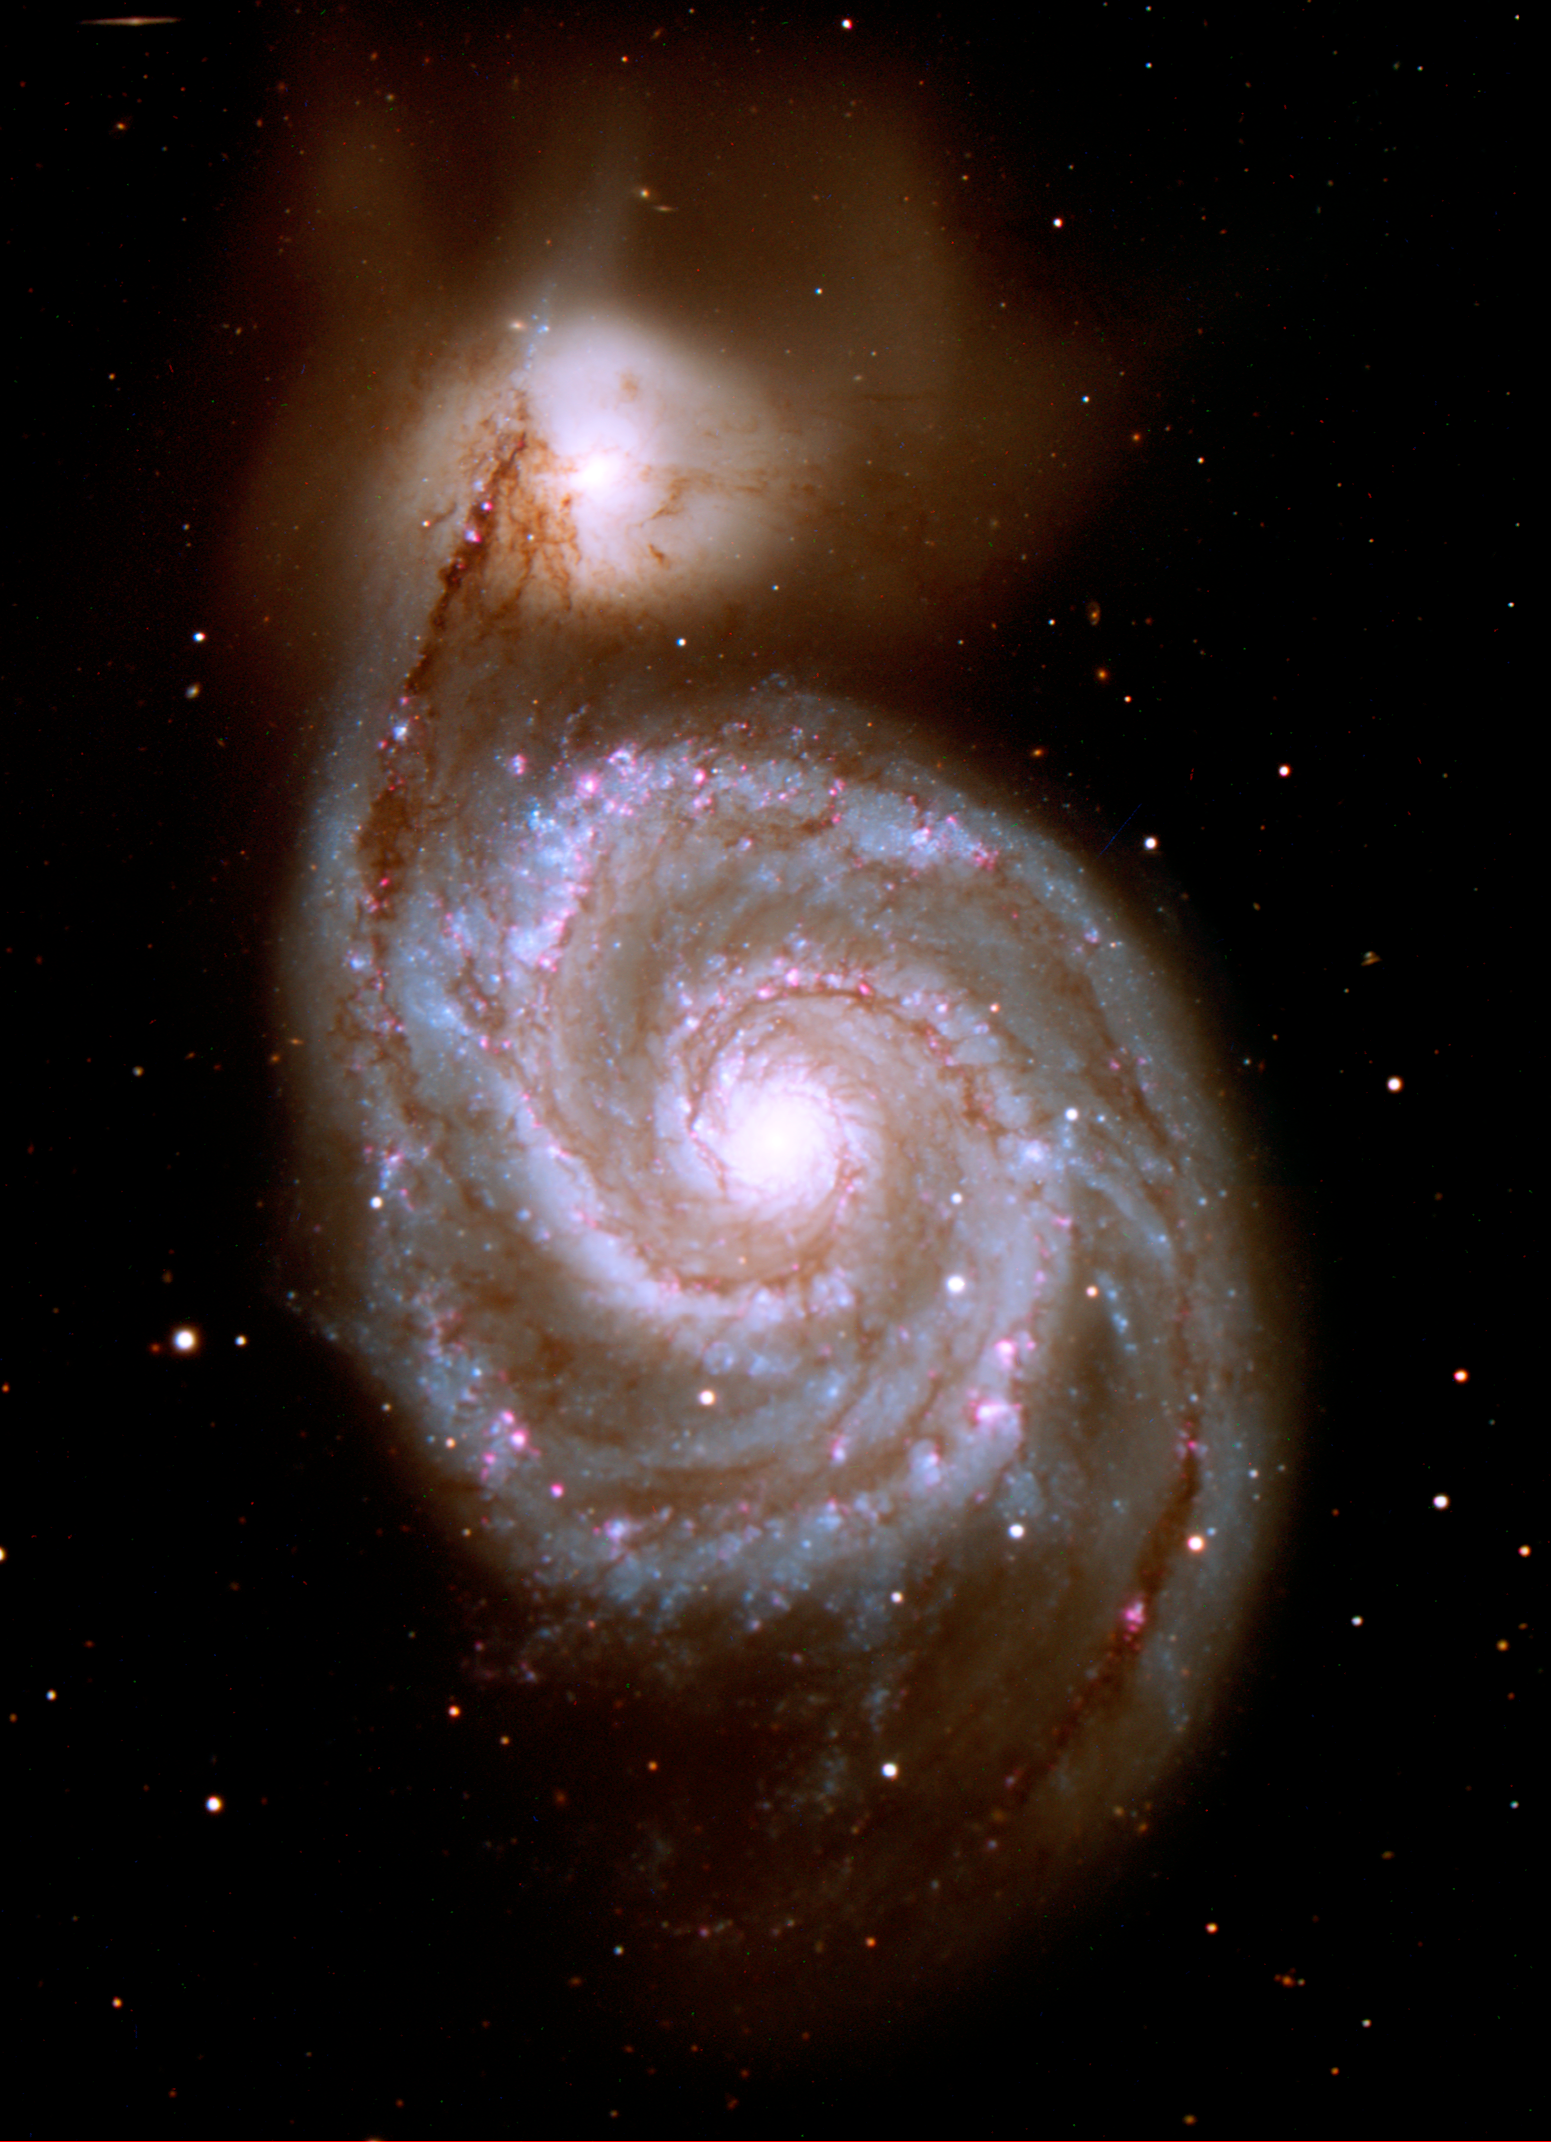

Visible Light View of the Spiral Galaxy M51 ("Whirlpool Galaxy")

This visible light view of the spiral galaxy M51 comes from the Kitt Peak National Observatory 2.1m telescope, and measures 9.9 by 13.7 arcminutes (north up). A four-color composite, the visible light image shows emissions from 0.4 to 0.7 microns, including the H-alpha nebular feature (red in the image).

The targeted galaxy is known by various names: M51 from its Messier catalog designation, and also as NGC 5194. M51 was one of the original discoveries of Charles Messier, found in October 1773 while he was observing a faint comet. The Messier catalogue of galaxies is named after him. Colloquially, M51 is also known as the "Whirlpool Galaxy", or "Rosse's Galaxy," after Lord Rosse, who first detected galaxy spiral structure in his observations of M51. The companion, NGC 5195, was discovered in 1781 by Pierre Mechain.

The Whirlpool galaxy is a favorite target for amateur and professional astronomers, alike, and was the first light target for the Infrared Space Observatory. Found in the constellation Canes Venatici, M51 is 37 million light-years away..

Credit: NASA/JPL-Caltech/R. Kennicutt (Univ. of Arizona)